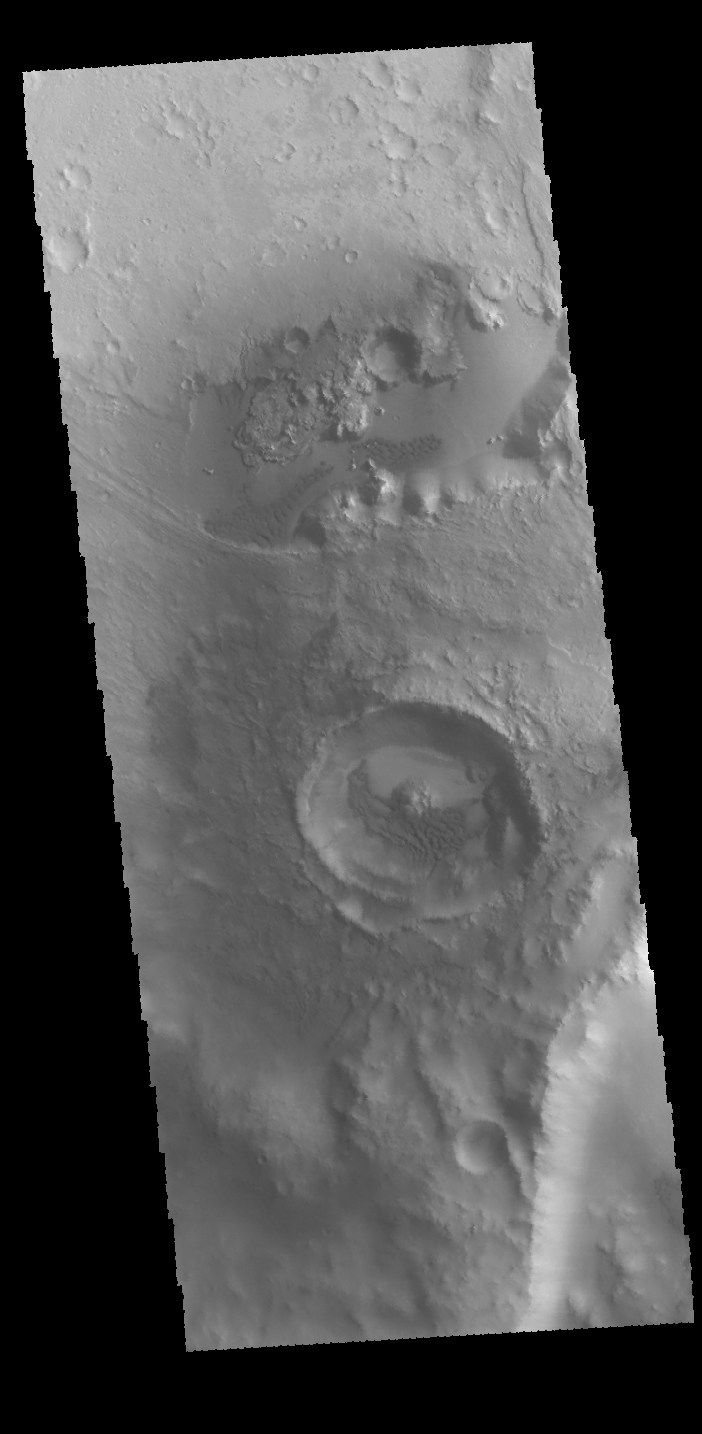

Crater Dunes

This VIS image shows a small crater located on the floor of a larger crater. Sand dunes are visible on the floors of both craters. These unnamed craters are located in Arabia Terra.

Credit: NASA/JPL-Caltech/ASU